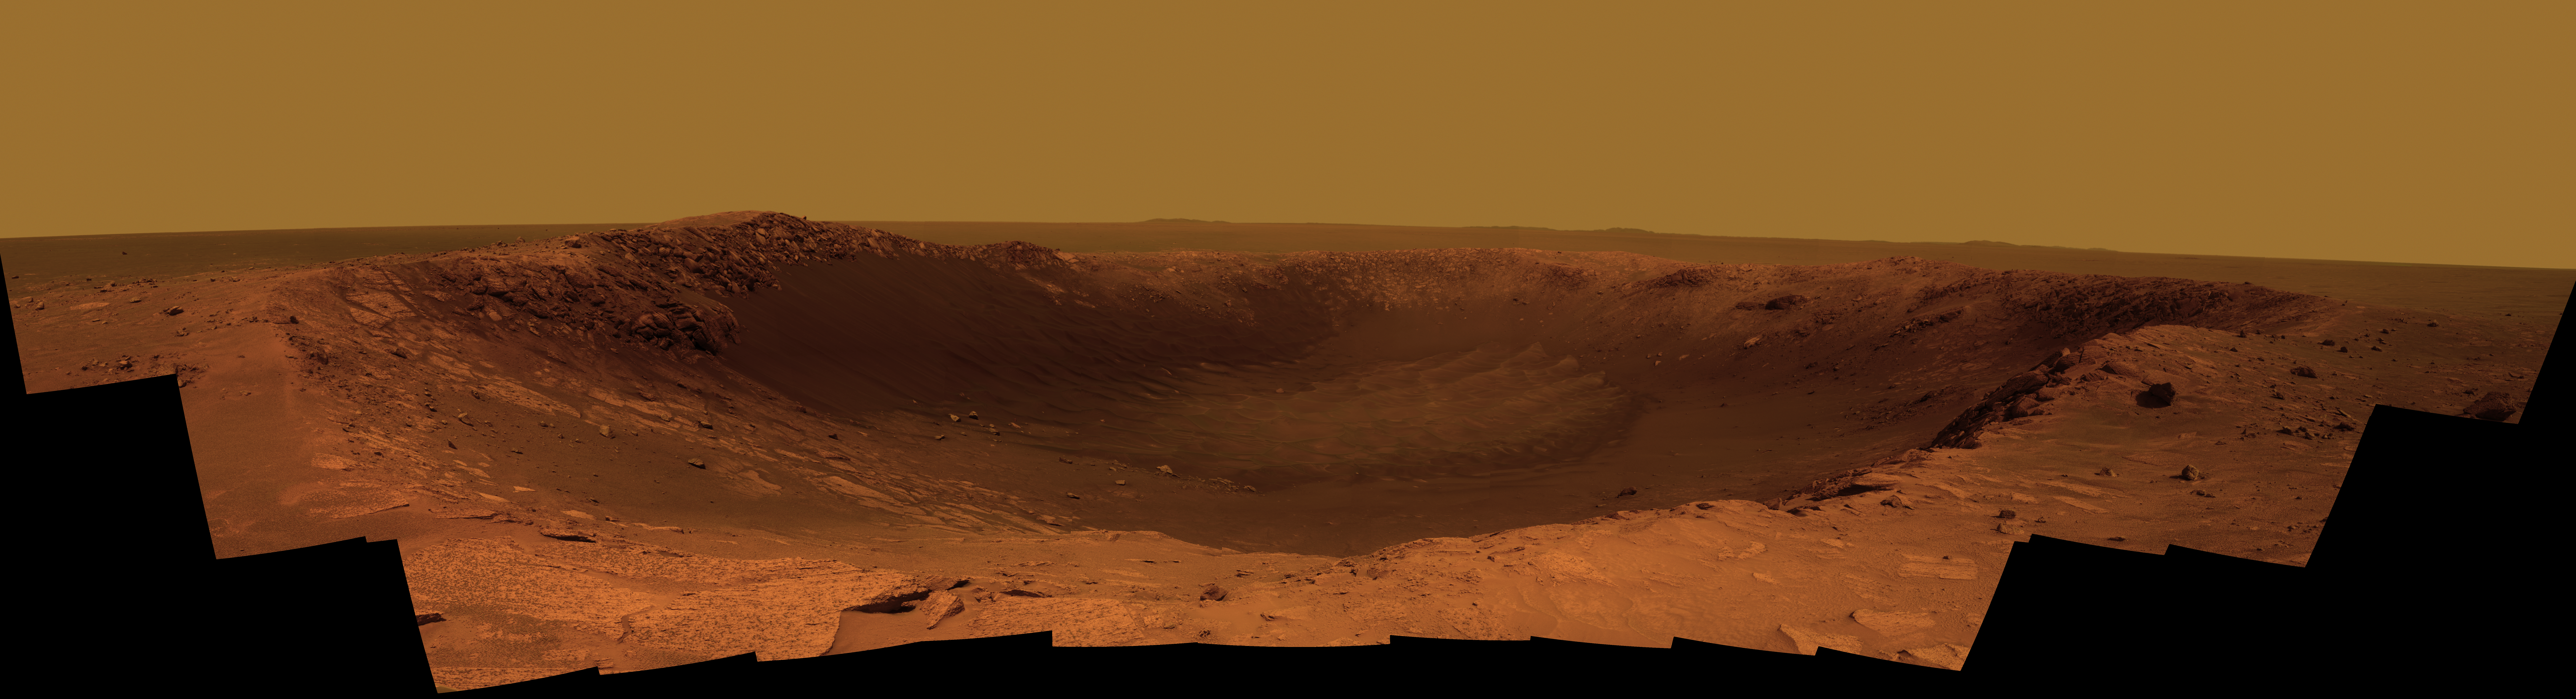

Color Panorama of ‘Santa Maria’ Crater for Opportunity’s Anniversary

NASA’s Mars Exploration Rover Opportunity is spending the seventh anniversary of its landing on Mars investigating a crater called “Santa Maria,” which has a diameter about the length of a football field.

This scene looks eastward across the crater. Portions of the rim of a much larger crater, Endurance, appear on the horizon. The panorama spans 225 compass degrees, from north-northwest on the left to south-southwest on the right. It has been assembled from multiple frames taken by the panoramic camera (Pancam) on Opportunity during the 2,453rd and 2,454th Martian days, or sols, of the rover’s work on Mars (Dec. 18 and 19, 2010).

Opportunity landed in the Meridiani Planum region of Mars on Jan. 24, 2004, Universal Time (Jan. 25, Pacific Time) for a mission originally planned to last for three months. Since that prime mission, the rover has continued to work in bonus-time extended missions. Both Opportunity and its twin, Spirit, have made important discoveries about wet environments on ancient Mars that may have been favorable for supporting microbial life.

By mid-January 2011, Opportunity reached a location at the southeastern edge of Santa Maria crater. The rover team developed plans for Opportunity to spend a few weeks investigating rocks at that site during solar conjunction, a period when communications between Earth and Mars are curtailed because the sun is almost directly between the two planets.

After completion of its work at Santa Maria, the rover will resume a long-term trek toward Endeavour.

This view combines images taken through three different Pancam filters admitting light with wavelengths centered at 753 nanometers (near infrared), 535 nanometers (green) and 432 nanometers (violet). This “natural color” is the rover team’s best estimate of what the scene would look like if we were there and able to see it with our own eyes. Seams have been eliminated from the sky portion of the mosaic to better simulate the vista a person standing on Mars would see.

Credit: NASA/JPL-Caltech/Cornell/ASU